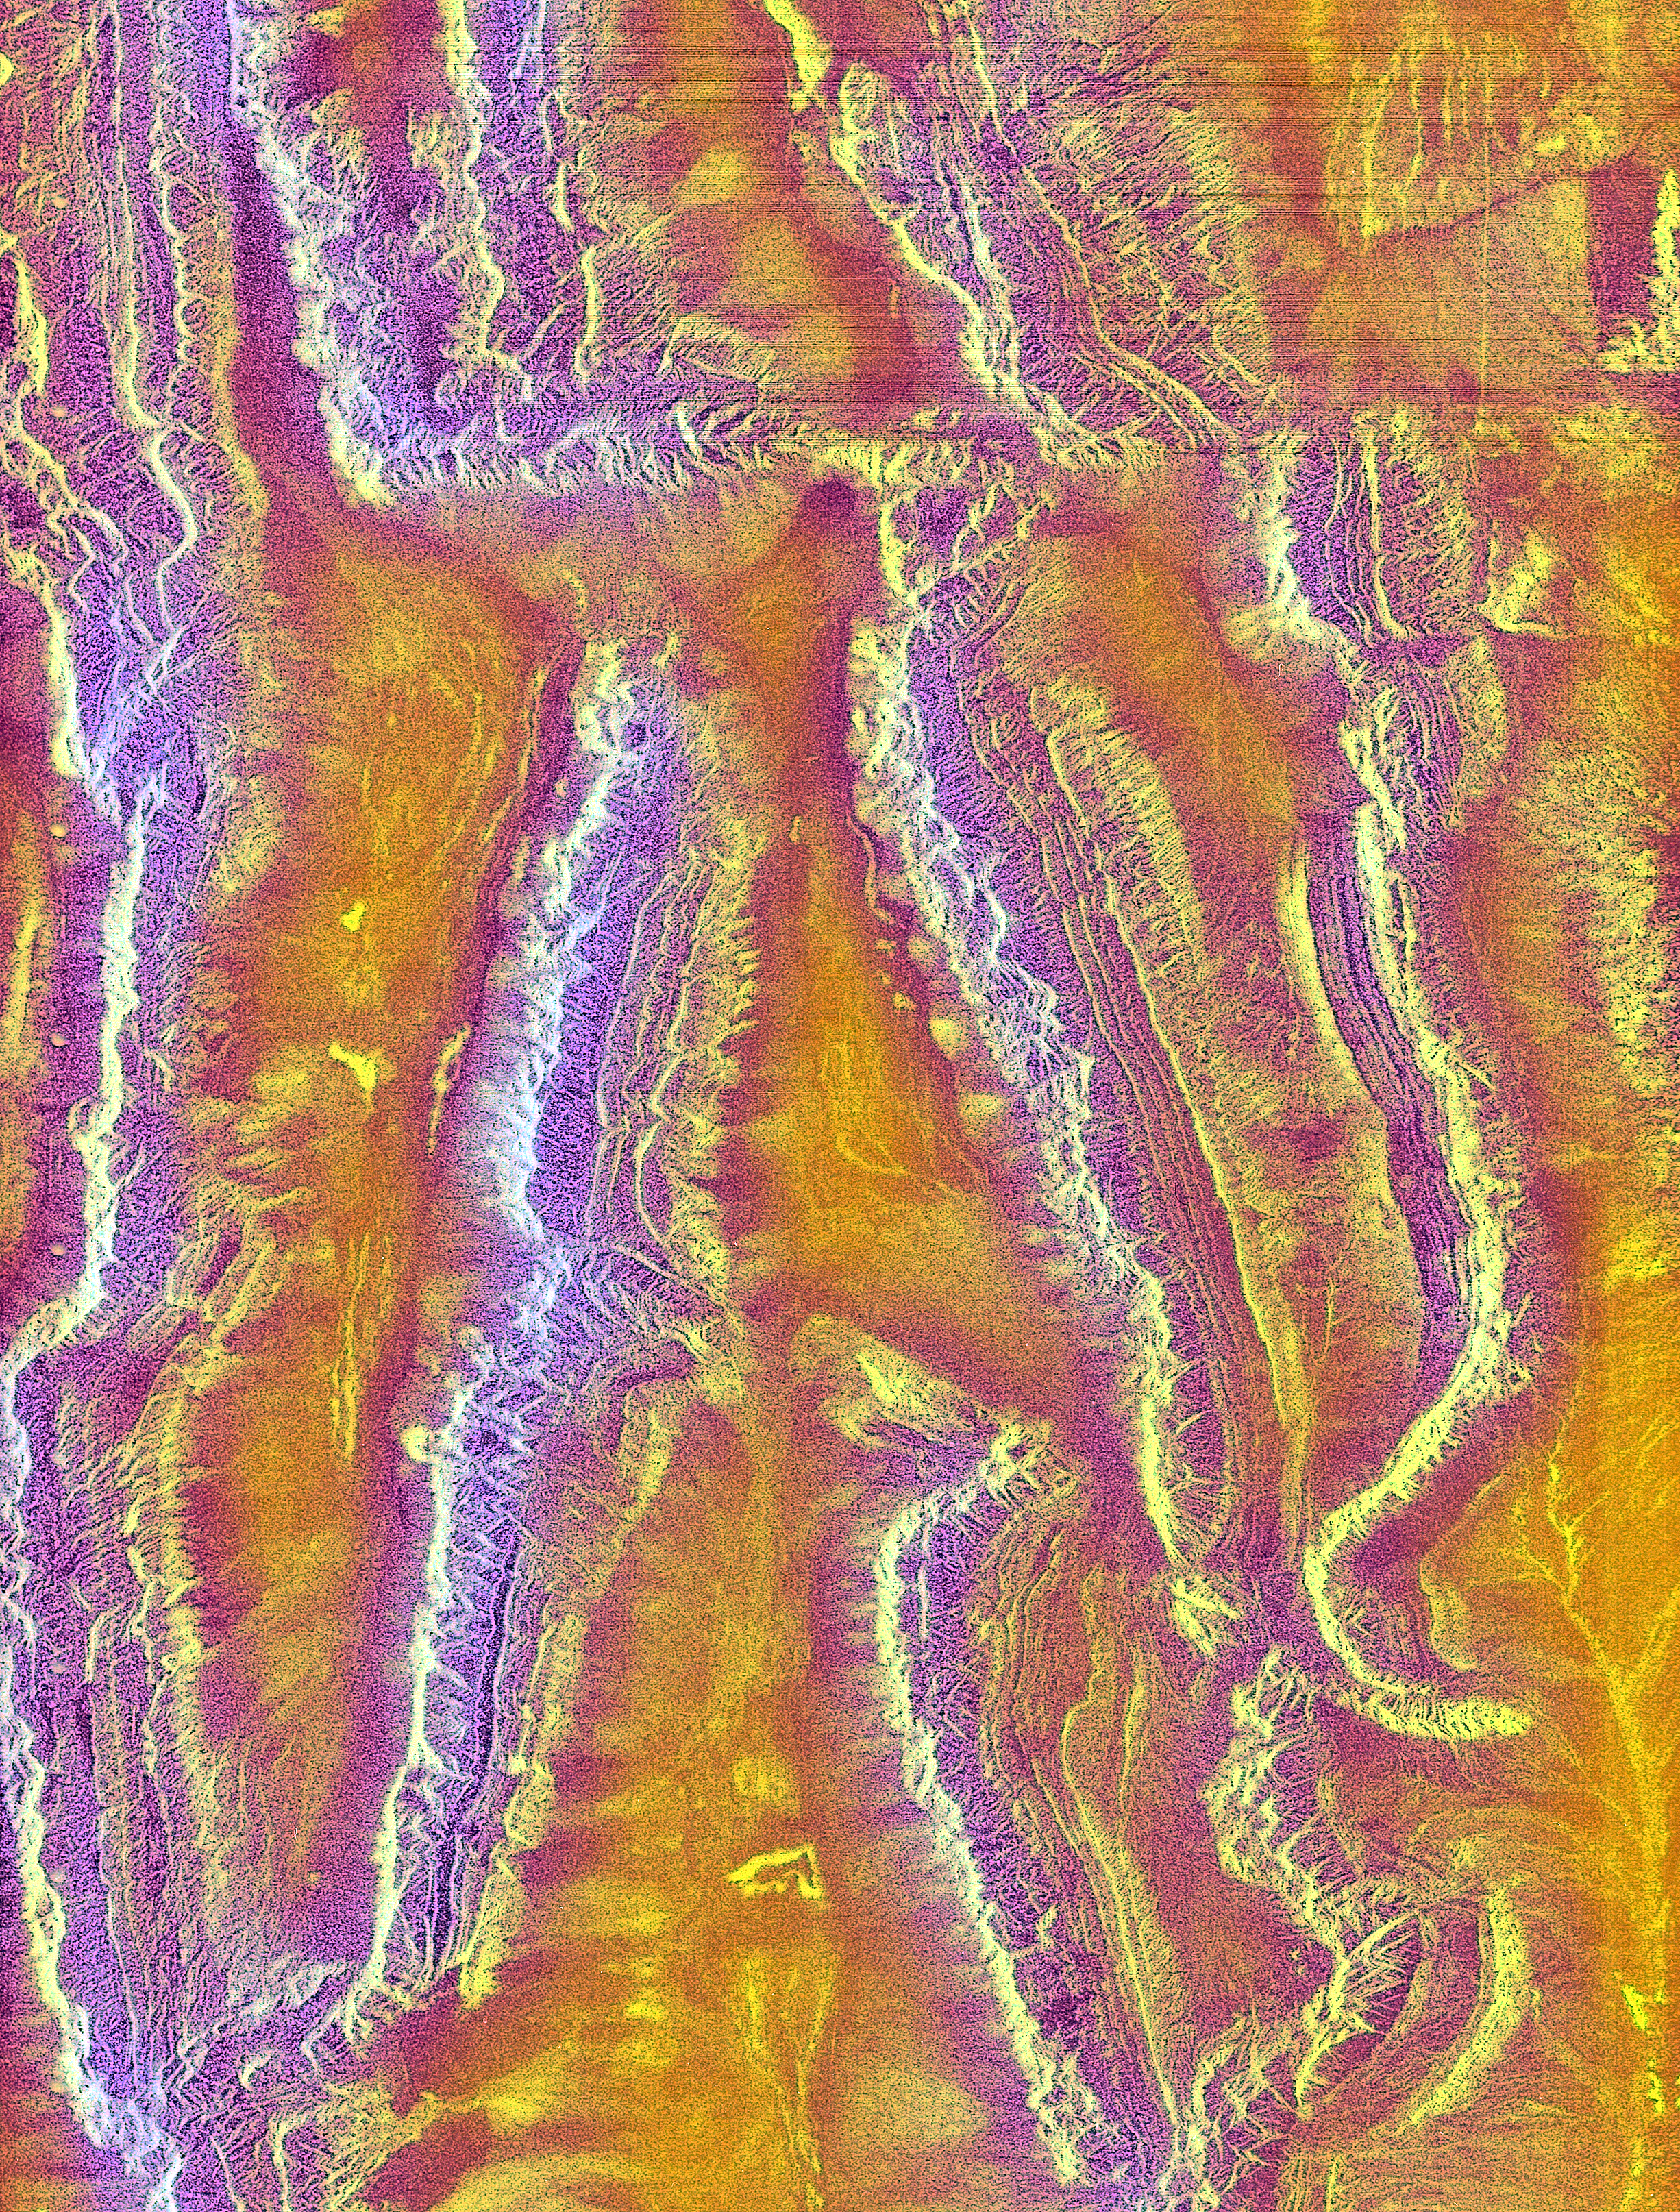

Radar view of China

The objective of SIR-A was to observe the Earth by use of radar imagery, acquire and transmit data of different geologic regions, demonstrate the capability of the Space Shuttle as a platform for making spaceborne scientific investigations.

Credit: NASA/JPL